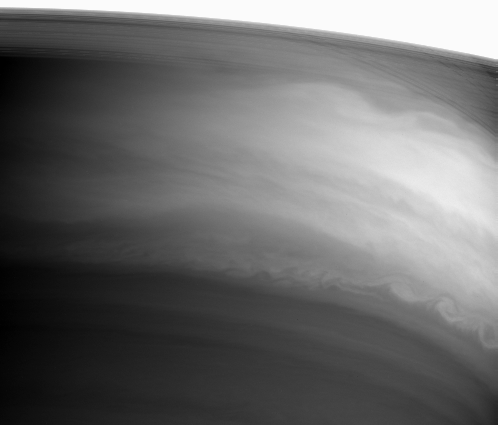

Swirls Around the Middle

Saturn’s bright equatorial region displays prominent swirls and eddies in this Cassini image taken on September 15, 2004.

The bright arc across the top of the image is Saturn’s B ring, which was overexposed in this atmosphere-targeted image. Beneath this bright swath, the sheer C ring grants Cassini a view of thin shadows the rings cast onto the planet.

The image was taken with the Cassini spacecraft narrow angle camera at a distance of 8.5 million kilometers (5.6 million miles) from Saturn through a filter sensitive to wavelengths of infrared light. The image scale is 101 kilometers (63 miles) per pixel.

The Cassini-Huygens mission is a cooperative project of NASA, the European Space Agency and the Italian Space Agency. The Jet Propulsion Laboratory, a division of the California Institute of Technology in Pasadena, manages the Cassini-Huygens mission for NASA’s Office of Space Science, Washington, D.C. The Cassini orbiter and its two onboard cameras, were designed, developed and assembled at JPL. The imaging team is based at the Space Science Institute, Boulder, Colo.

Credit: NASA/JPL/Space Science Institute